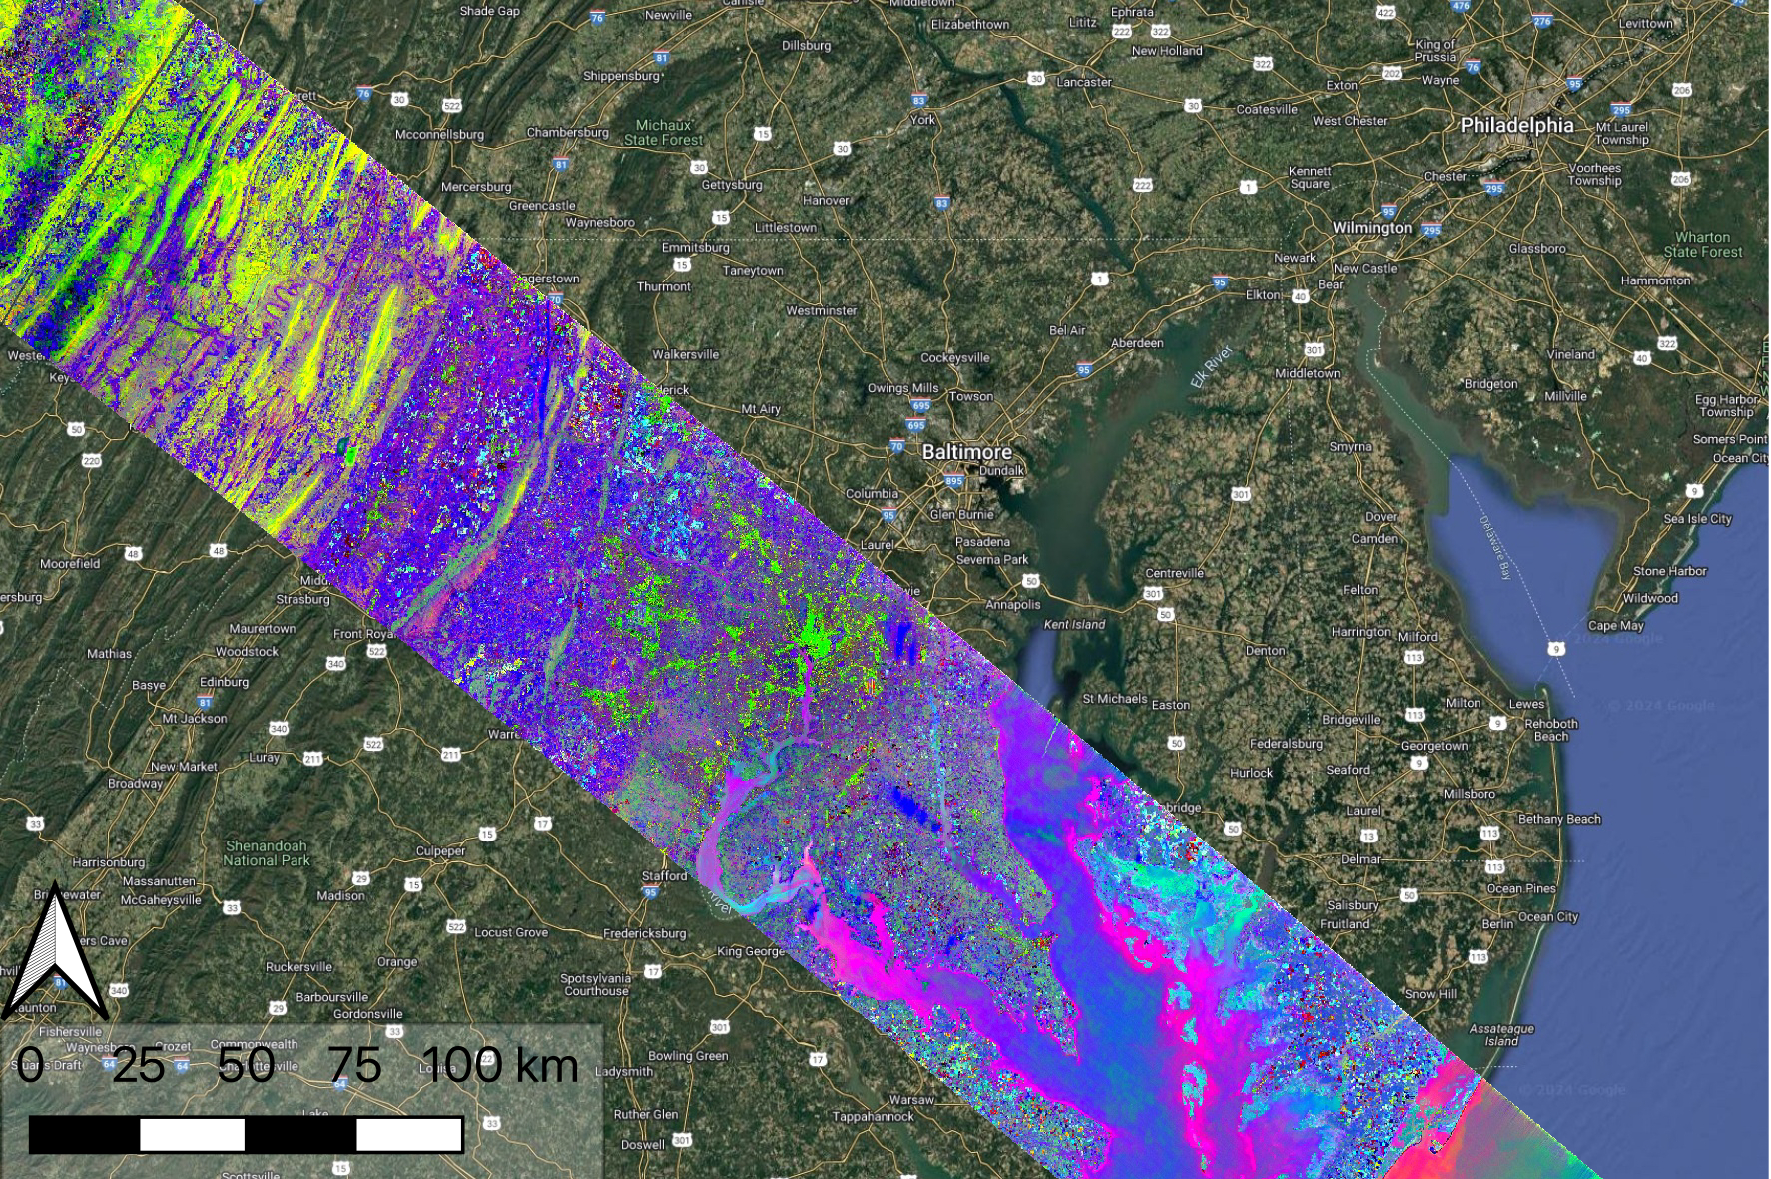

NASA’s EMIT Collects Data on Mid-Atlanic Plant Communities

Data collected by NASA’s Earth Surface Mineral Dust Source Investigation (EMIT) on April 23, 2024, indicates the location of a variety of planet communites across a swath of the mid-Atlantic United States. Overlain on a Google base map, each color represents a different type of natural biome or agricultural land. Hyperspectral data such as this is being analyzed in a range of NASA-funded research projects looking at the distribution and traits of plant communities, including agricultural crops.

EMIT, installed on the International Space Station in 2022, was originally tasked with mapping minerals over Earth’s desert regions to help determine the cooling and heating effects that dust can have on regional and global climate. Since early 2024 the instrument has been on an extended mission in which its data is being used in research on a diverse range of topics including agricultural practices, snow hydrology, wildflower blooming, phytoplankton and carbon dynamics in inland waters, ecosystem biodiversity, and functional traits of forests.

Imaging spectrometers like EMIT detect the light reflected from Earth and then separate visible and infrared light into hundreds of wavelength bands. Scientists use patterns of reflection and absorption at different wavelengths to determine the composition of whatever the instrument is observing.

EMIT is laying the groundwork for NASA’s future Surface Biology and Geology-Visible Shortwave Infrared satellite mission. SBG-VSWIR will cover Earth’s land and coasts more frequently than EMIT, with finer spatial resolution.

Credit: NASA/JPL-Caltech